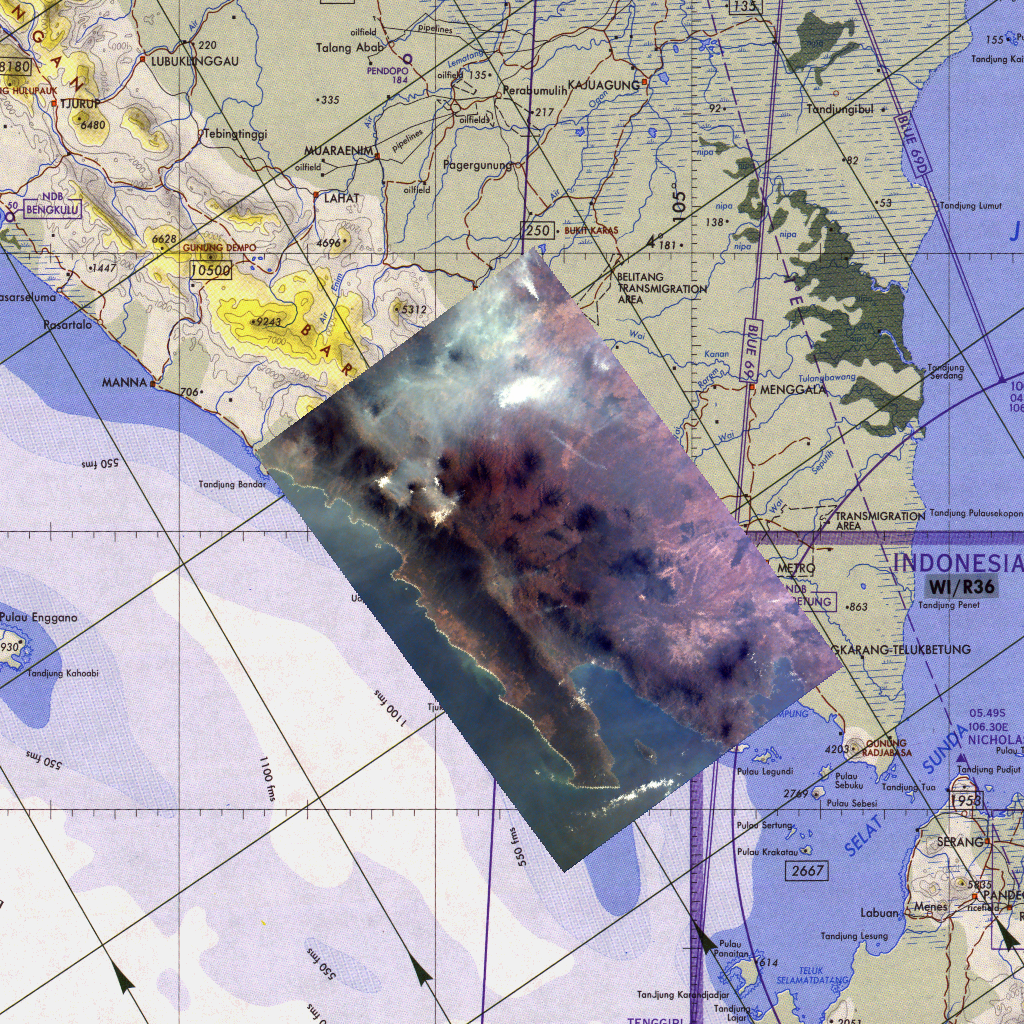

Kidsat image of Sumatra, Indonesia & map

Middle school students across the country photographed the fires and smoke over southern Sumatra from a camera aboard the Space Shuttle Atlantis last Friday, September 26. A joint effort between 23 of the 52 schools participating in this mission, the KidSat camera was used to image a 140 km wide, 1950 km long strip that starts in the northwest (5.24 degrees N, 97.11 degrees E), and follows the Pegunungan Barisan range across the equator to the southern tip of Sumatra (7.44S, 106.1E) [MET 00215343 – 00215750].

Smoldering underground fires have raged uncontrolled for the past few weeks in Southeast Asia. Originally set to clear land for agriculture, the fires are usually extinguished by the annual monsoon rains. However, this year, the rains had not come due to El Niño which produces dry conditions in the Indonesia region. Due to the lack of trade winds, the seasonal warm waters in the eastern Pacific have spread over to South America. Consequently, the water temperature in Indonesia has dropped significantly. This decrease in temperature has not produced enough warm water vapor to produce the normal seasonal showers that usually encompass the area.

The fire has now been blamed for two fatal accidents and countless health hazards. At one point, the pollution index of the region reached 839. To put a relative point to this number, a pollution index of 300 is a equivalent of smoking 20 cigarettes a day. The smoke, during one time, blanketed an area that was larger than the continental United States. Currently, the fire’s rage has been quelled by winds and rain which have lifted the smog and dampened the fires. However it is estimated that 100,000 fire fighters are needed to stop the fire.

This KidSat image (MET 00215701) of Sumatra was captured on September 27, 1997 during the Shuttle flight STS-86. It is centered at 4.9 degrees S 104.3 degrees E and is 140 km wide and 205 km long. The smoke plumes appear in the rain forests east of the mountains where land is being cleared for palm plantations; the plumes indicate a prevailing wind to the northwest and rise above the continuous layer of smoke. The image is shown on a map of the region for geographic reference. Smoke from the fires completely covers the land.

The KidSat camera that photographed these fires is mounted in the overhead starboard window of the Shuttle Atlantis and operates before and after docking with Mir when the Shuttle’s windows face the Earth. Students on the ground are linked to the camera through the Internet and a series of satellites. High school and undergraduate students work in collaboration with scientists and engineers to develop and operate the KidSat systems. Curriculum developed by The Johns Hopkins University Institute for the Academic Advancement of Youth is used in the middle school classrooms to encourage scientific inquiry based on the images.

The photographs from the three missions of the KidSat pilot program can be accessed at the following URL: http://www.jpl.nasa.gov/kidsat

The KidSat program was developed by the Jet Propulsion Laboratory, The Johns Hopkins University Institute for the Academic Advancement of Youth, and The University of California, San Diego, with support from NASA’s Johnson Space Center. The project is supported by NASA’s Office of Human Resources and Education with support from NASA’s Offices of Mission to Planet Earth, Space Flight, and Space Science. JPL is a division of the California Institute of Technology (Caltech).

Credit: NASA/JPL